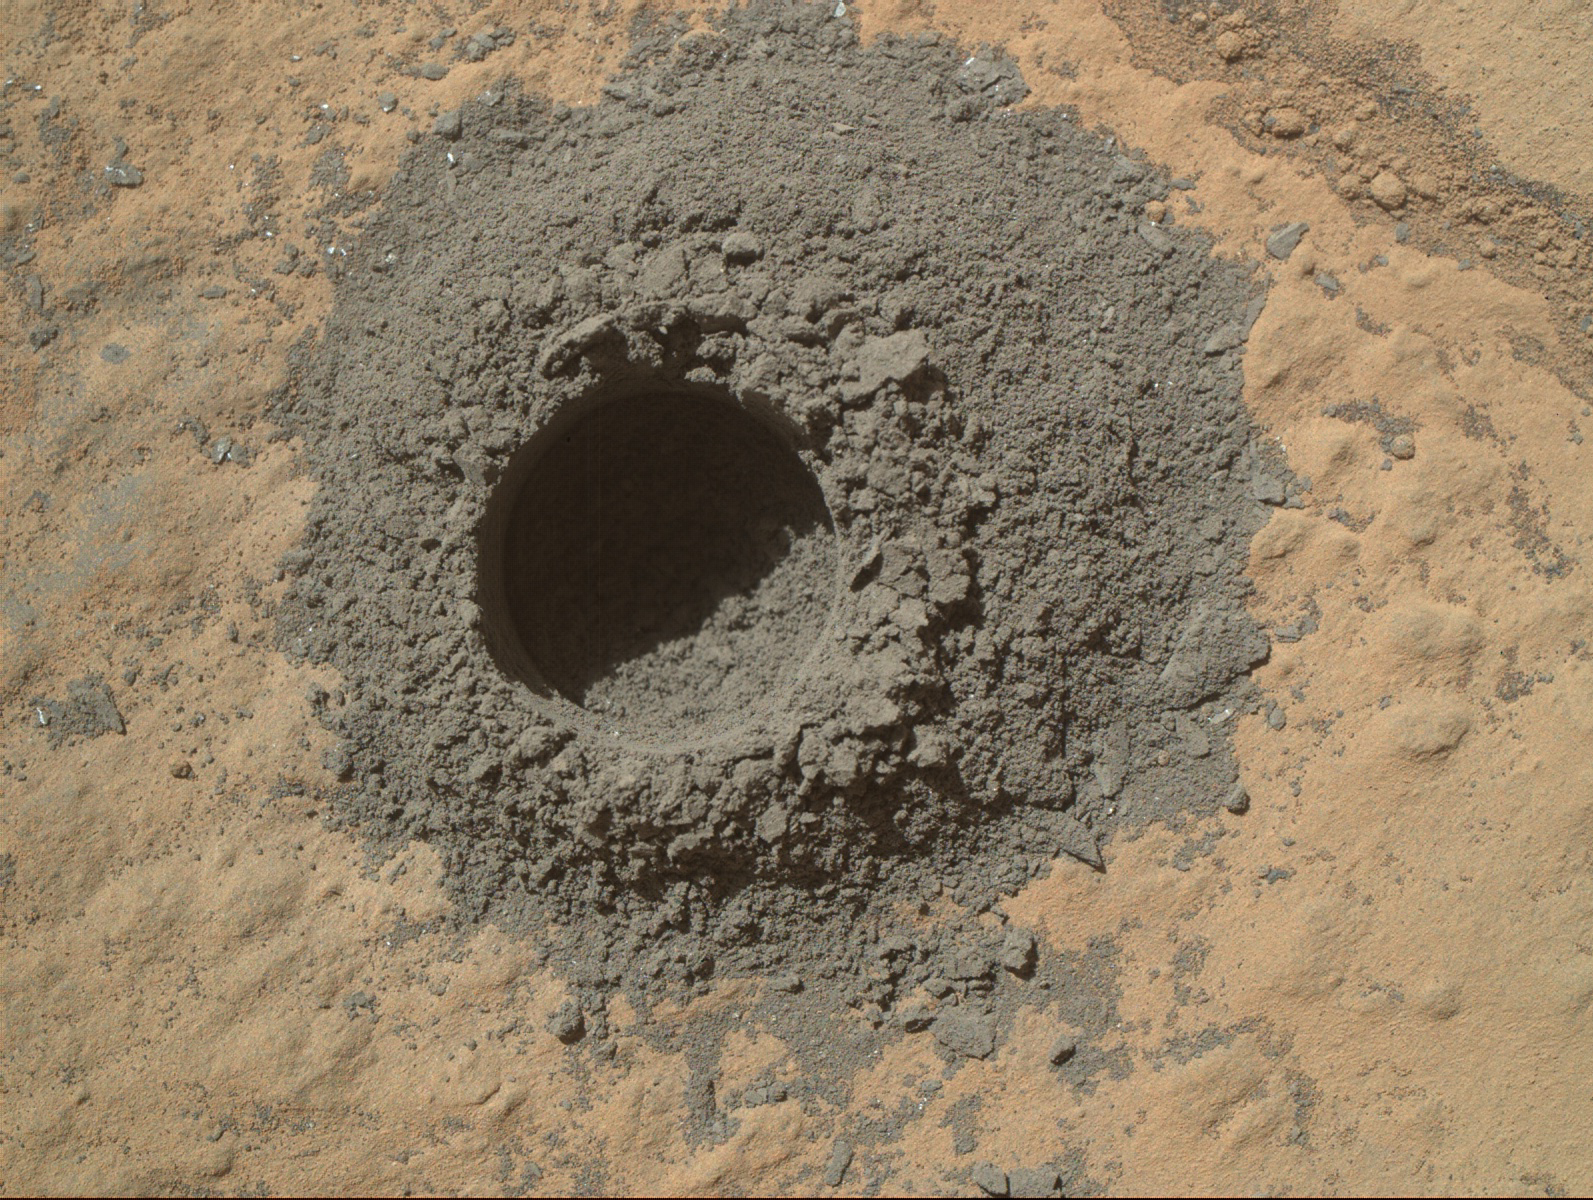

Preparatory Drilling Test on Martian Target ‘Windjana’

NASA’s Curiosity Mars rover completed a shallow “mini drill” activity on April 29, 2014, as part of evaluating a rock target called “Windjana” for possible full-depth drilling to collect powdered sample material from the rock’s interior. This image from Curiosity’s Mars Hand Lens Imager (MAHLI) instrument shows the hole and tailings resulting from the mini drill test. The hole is 0.63 inch (1.6 centimeters) in diameter and about 0.8 inch (2 centimeters) deep.

When collecting sample material, the rover’s hammering drill bores as deep as 2.5 inches (6.4 centimeters). This preparatory activity enables the rover team to evaluate interaction between the drill and this particular rock and to view the potential sample-collection target’s interior and tailings. Both the mini drill activity and acquisition of this image occurred during the 615th Martian day, or sol, of Curiosity’s work on Mars (April 29, 2014).

MAHLI was built by Malin Space Science Systems, San Diego. NASA’s Jet Propulsion Laboratory, a division of the California Institute of Technology in Pasadena, manages the Mars Science Laboratory Project for the NASA Science Mission Directorate, Washington. JPL designed and built the project’s Curiosity rover.

Credit: NASA/JPL-Caltech/MSSS